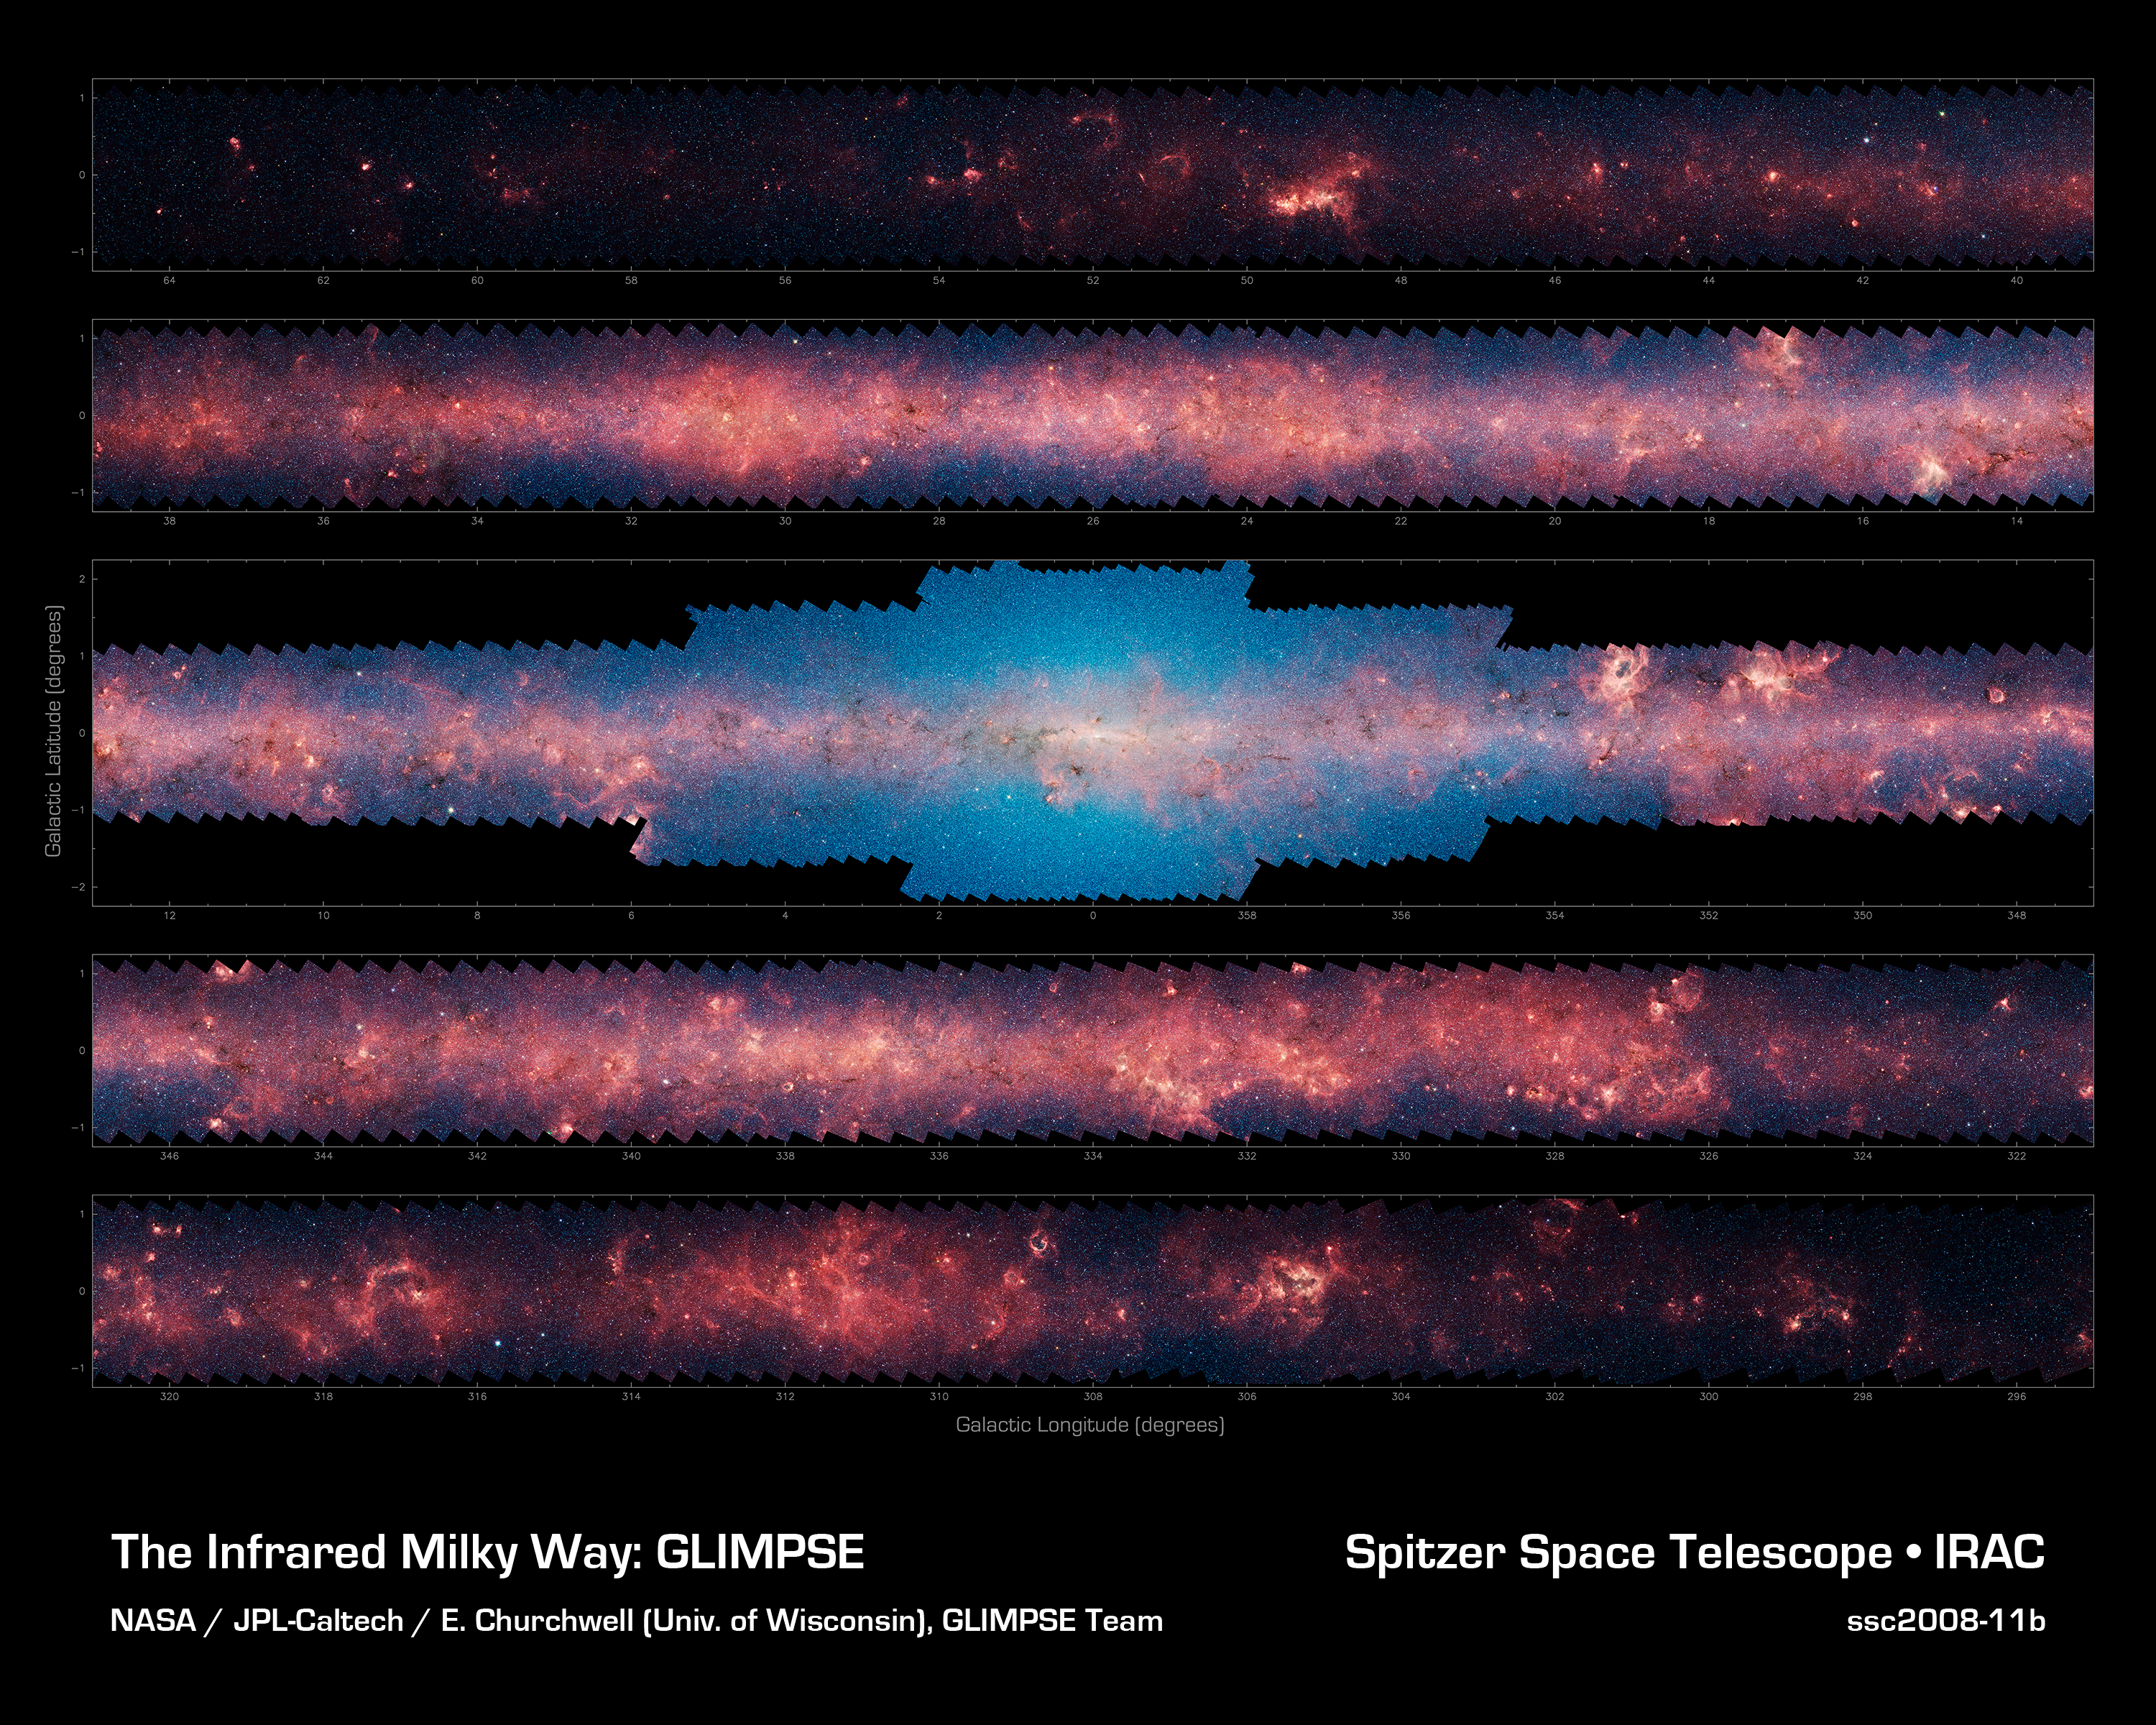

Inner Milky Way Raging with Star Formation

More than 444,580 frames from NASA's Spitzer Space Telescope were stitched together to create this portrait of the raging star-formation occurring in the inner Milky Way.

As inhabitants of a flat galactic disk, Earth and its solar system have an edge-on view of their host galaxy, like looking a glass dish from its edge. From our perspective, most of the galaxy is condensed into a blurry narrow band of light that stretches completely around the sky, also known as the galactic plane.

In this mosaic the galactic plane is broken up into five components: the far-left side of the plane (top image); the area just left of the galactic center (second to top); galactic center (middle); the area to the right of galactic center (second to bottom); and the far-right side of the plane (bottom). Together, these panels represent more than 50 percent of our entire Milky Way galaxy.

The red haze that permeates the picture comes from organic molecules called polycyclic aromatic hydrocarbons, which are illuminated by light from massive baby stars. On Earth, these molecules are found in automobile exhaust, or charred barbeque grills -- anywhere carbon molecules are burned incompletely.

The patches of black are dense, obscuring dust clouds impenetrable by even Spitzer's super-sensitive infrared eyes. Bright arcs of white throughout the image are massive stellar incubators. The bluish-white haze that hovers heavily in the middle panel is starlight from the older stellar population towards the center of the galaxy.

This picture was taken with Spitzer's infrared array camera, as part of the Galactic Legacy Infrared Mid-Plane Survey Extraordinaire (GLIMPSE) project. This is a four-color composite where blue is 3.6-micron light, green is 4.5 microns, orange is 5.8 microns and red is 8.0 microns.

Credit: NASA/JPL-Caltech/E. Churchwell (University of Wisconsin)